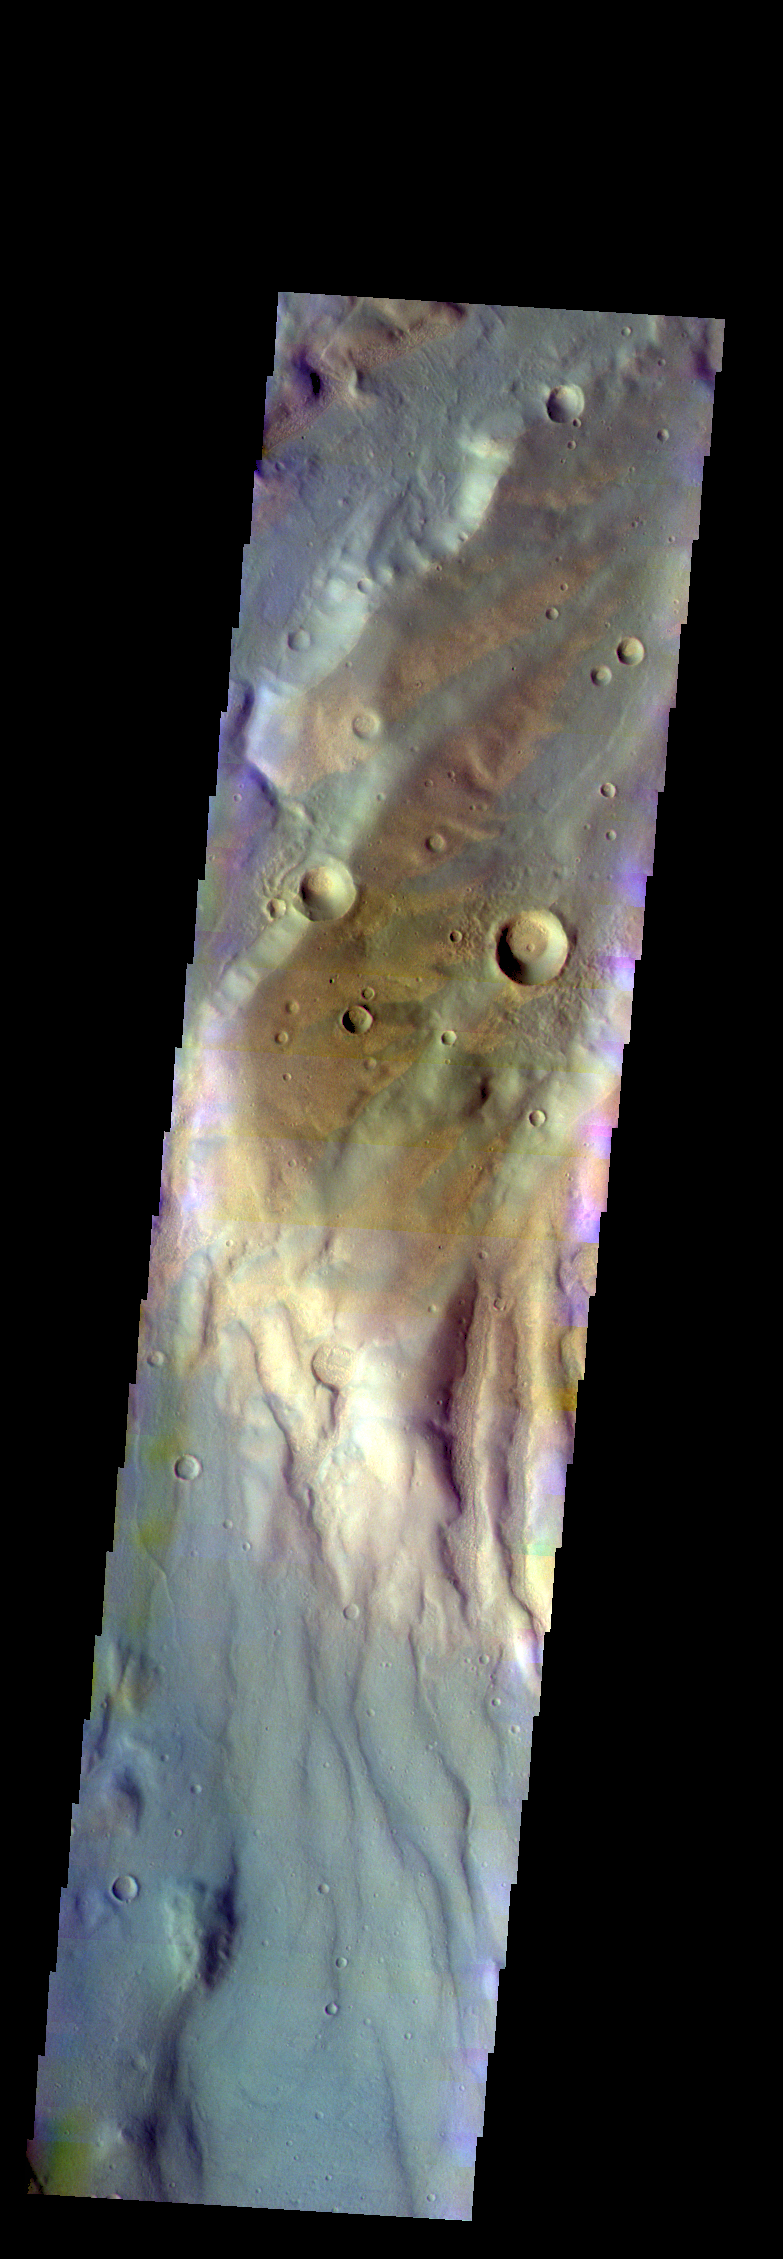

Coracis Fossae – False Color

The THEMIS VIS camera contains 5 filters. The data from different filters can be combined in multiple ways to create a false color image. These false color images may reveal subtle variations of the surface not easily identified in a single band image. Today’s false color image shows part of Coracis Fossae.

Credit: NASA/JPL-Caltech/ASU